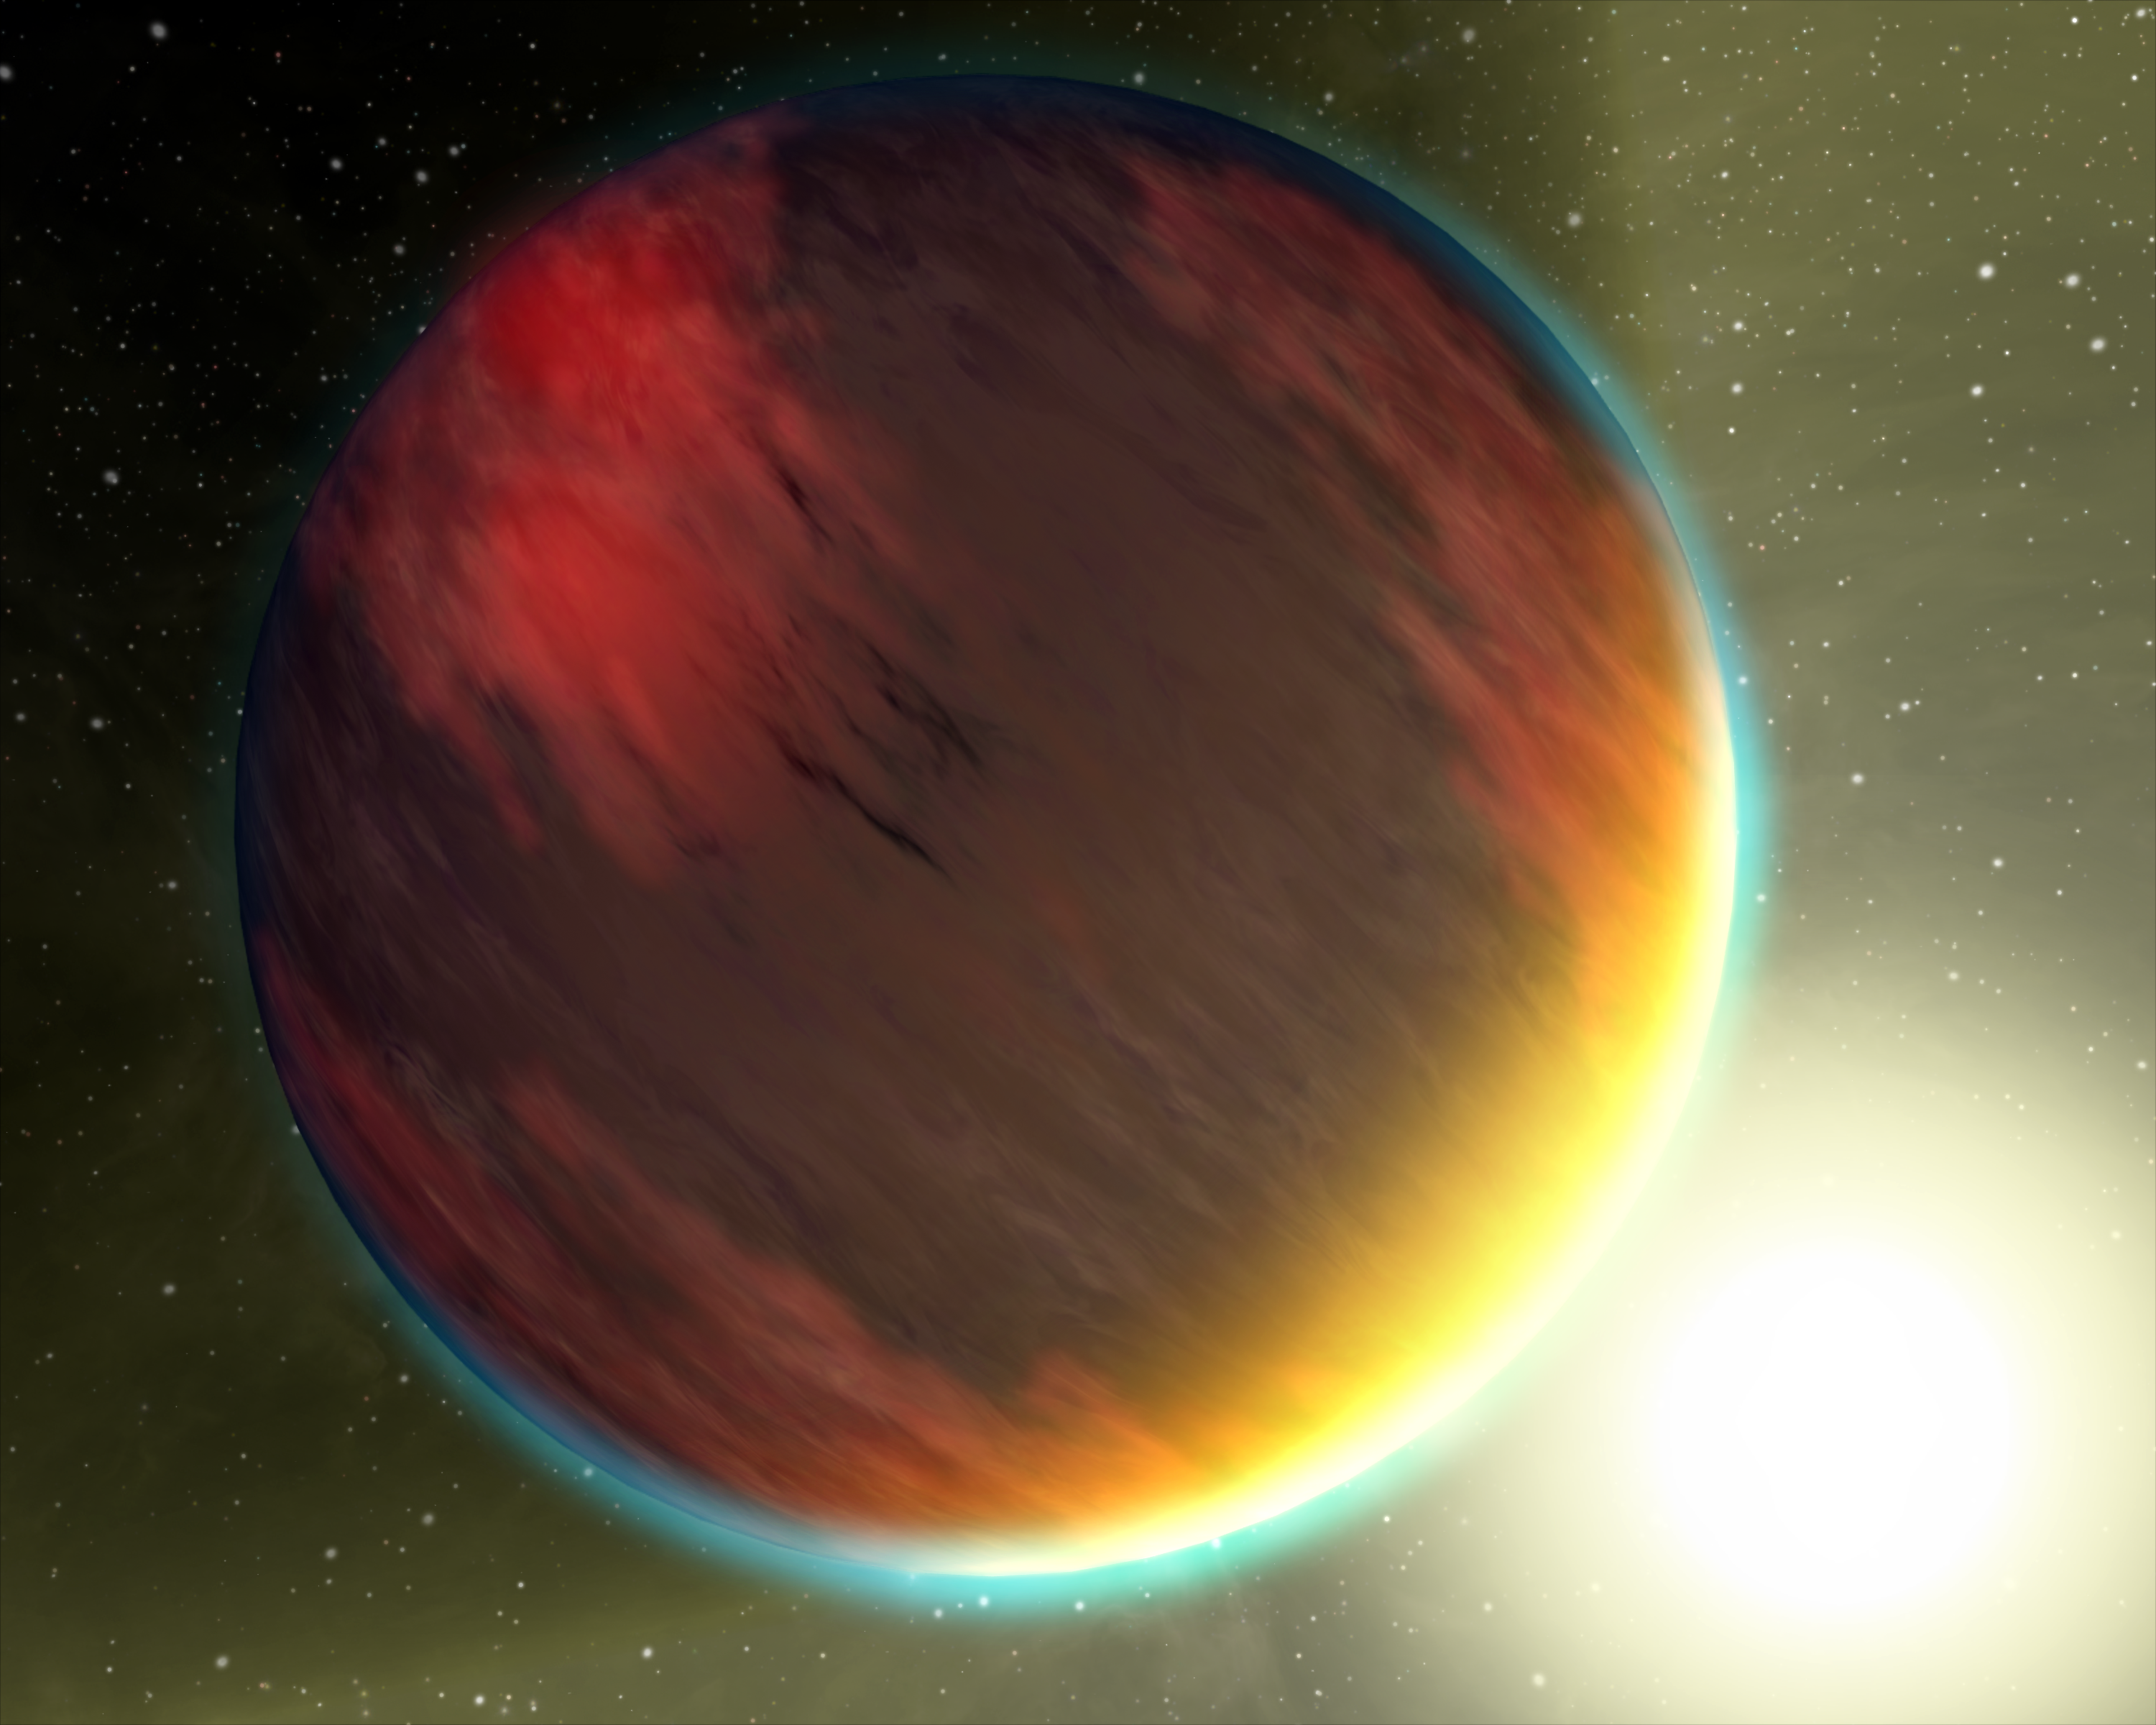

Hot, Dry and Cloudy Planet

This artist's concept shows a cloudy Jupiter-like planet that orbits very close to its fiery hot star. NASA's Spitzer Space Telescope was recently used to capture spectra, or molecular fingerprints, of two "hot Jupiter" worlds like the one depicted here. This is the first time a spectrum has ever been obtained for an exoplanet, or a planet beyond our solar system.

The ground-breaking observations were made with Spitzer's spectrograph, which pries apart infrared light into its basic wavelengths, revealing the "fingerprints" of molecules imprinted inside. Spitzer studied two planets, HD 209458b and HD 189733b, both of which were found, surprisingly, to have no water in the tops of their atmospheres. The results suggest that the hot planets are socked in with dry, high clouds, which are obscuring water that lies underneath. In addition, HD209458b showed hints of silicates, suggesting that the high clouds on that planet contain very fine sand-like particles.

Capturing the spectra from the two hot-Jupiter planets was no easy feat. The planets cannot be distinguished from their stars and instead appear to telescopes as single blurs of light. One way to get around this is through what is known as the secondary eclipse technique. In this method, changes in the total light from a so-called transiting planet system are measured as a planet is eclipsed by its star, vanishing from our Earthly point of view. The dip in observed light can then be attributed to the planet alone.

This technique, first used by Spitzer in 2005 to directly detect the light from an exoplanet, currently only works at infrared wavelengths, where the differences in brightness between the planet and star are less, and the planet's light is easier to pick out. For example, if the experiment had been done in visible light, the star is so much brighter than the planet that the total light from the system would appear to be unchanged, even as the planet disappeared from view.

To capture spectra of the planets, Spitzer observed their secondary eclipses with its spectrograph. It took a spectrum of a star together with its planet, then, as the planet disappeared from view, a spectrum of just the star. By subtracting the spectrum of the star from the spectrum of the star and planet together, astronomers were able to determine the spectrum of the planet itself.

Credit: NASA/JPL-Caltech/T. Pyle (SSC)